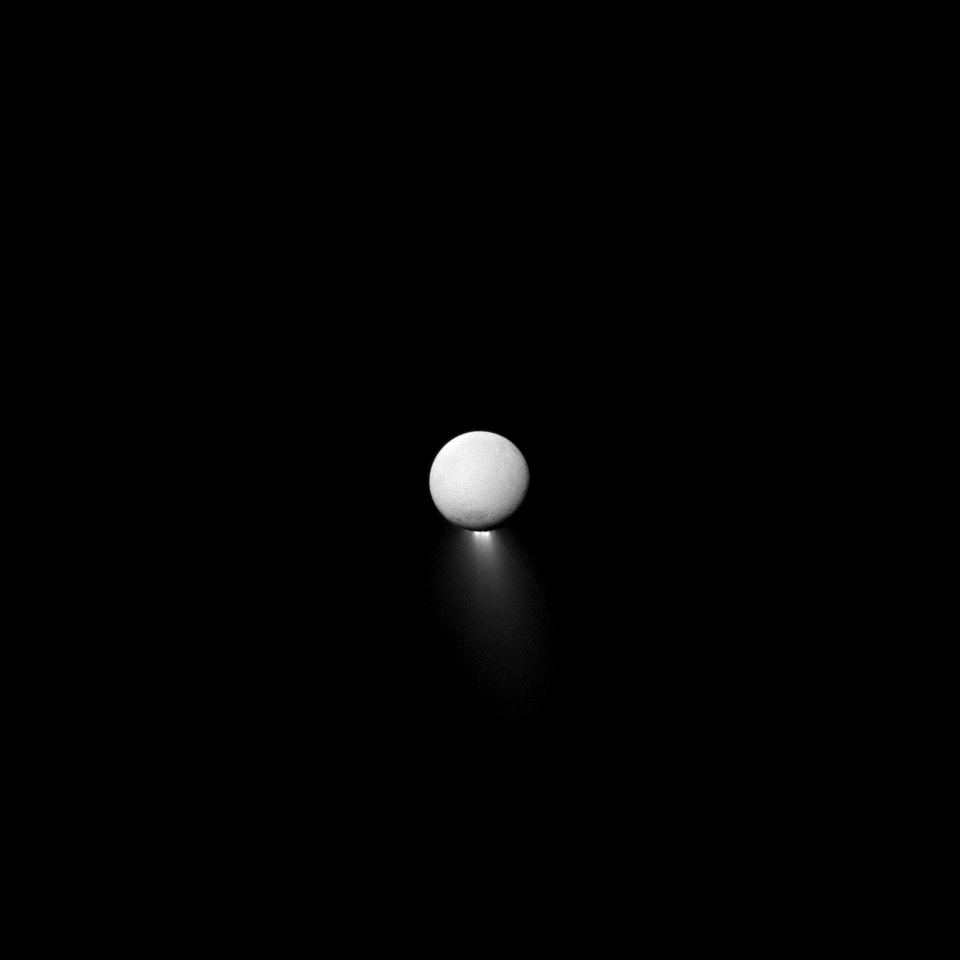

By the Pale Saturn-light

Enceladus’s unusual plume is only easily visible when the Cassini spacecraft and the Sun are on opposite sides of Enceladus. So what’s lighting up the moon then? It’s light reflected off Saturn. This lighting trick allows the Cassini spacecraft to capture both the back-lit plume and the surface of Enceladus in one shot.

This view looks toward the Saturn-facing hemisphere of Enceladus. North on Enceladus is up. The image was taken in blue light with the Cassini spacecraft narrow-angle camera on April 2, 2013.

The view was acquired at a distance of approximately 517,000 miles (832,000 kilometers) from Enceladus and at a Sun-Enceladus-spacecraft, or phase, angle of 175 degrees. Image scale is 3 miles (5 kilometers) per pixel.

The Cassini-Huygens mission is a cooperative project of NASA, the European Space Agency and the Italian Space Agency. The Jet Propulsion Laboratory, a division of the California Institute of Technology in Pasadena, manages the mission for NASA’s Science Mission Directorate, Washington, D.C. The Cassini orbiter and its two onboard cameras were designed, developed and assembled at JPL. The imaging operations center is based at the Space Science Institute in Boulder, Colo.

Credit: NASA/JPL-Caltech/Space Science Institute